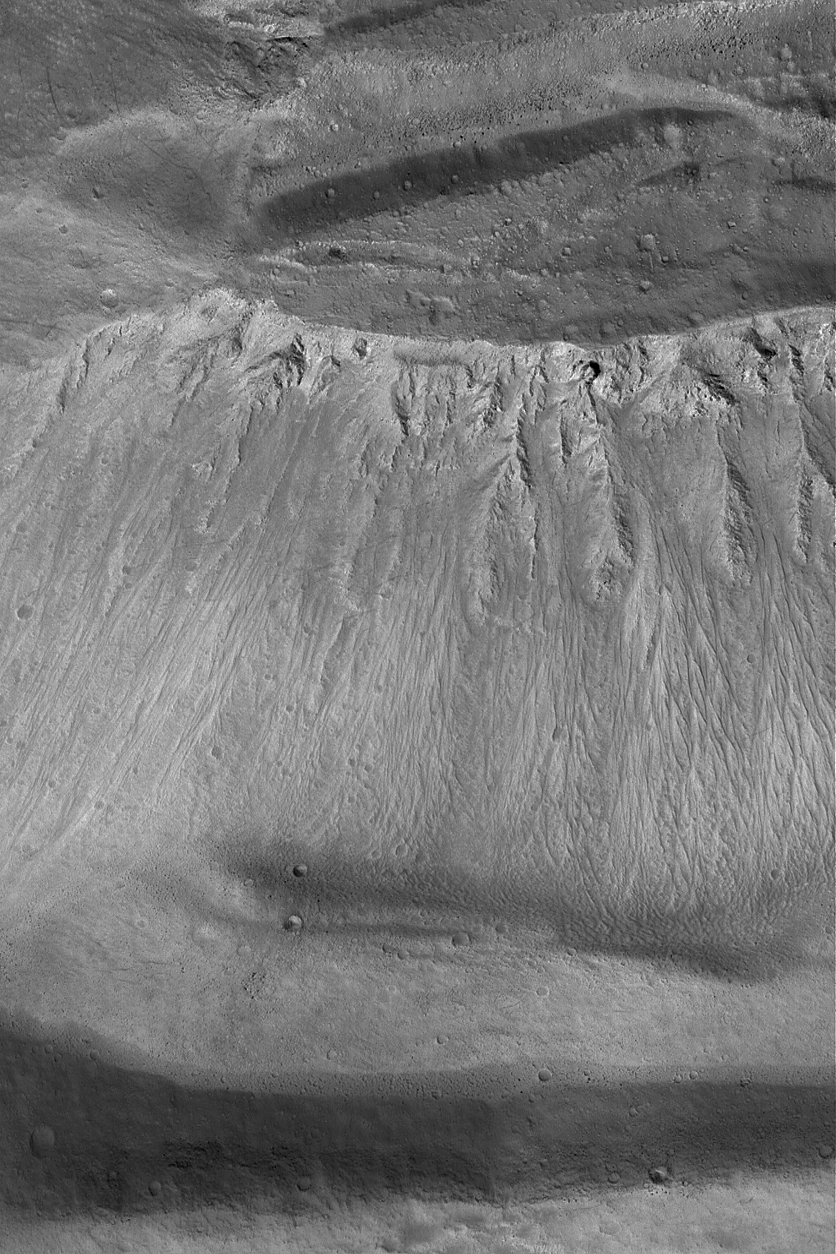

Ascraeus Caldera Wall

20 May 2004
This Mars Global Surveyor (MGS) Mars Orbiter Camera (MOC) image shows the wall on one of the calderae at the summit of the large volcano, Ascraeus Mons. A caldera is a large depression formed by collapse after magma in a volcano is erupted from or withdrawn to a greater depth. After collapse, the wall of this caldera was further modified by downslope movement of debris and it was pelted by small meteors to form a scattering of small craters. This image is located near 11.6°N, 104.6°W, and covers an area about 3 km (1.9 mi) across. The picture is illuminated by sunlight from the lower left.

Credit: NASA/JPL/Malin Space Science Systems